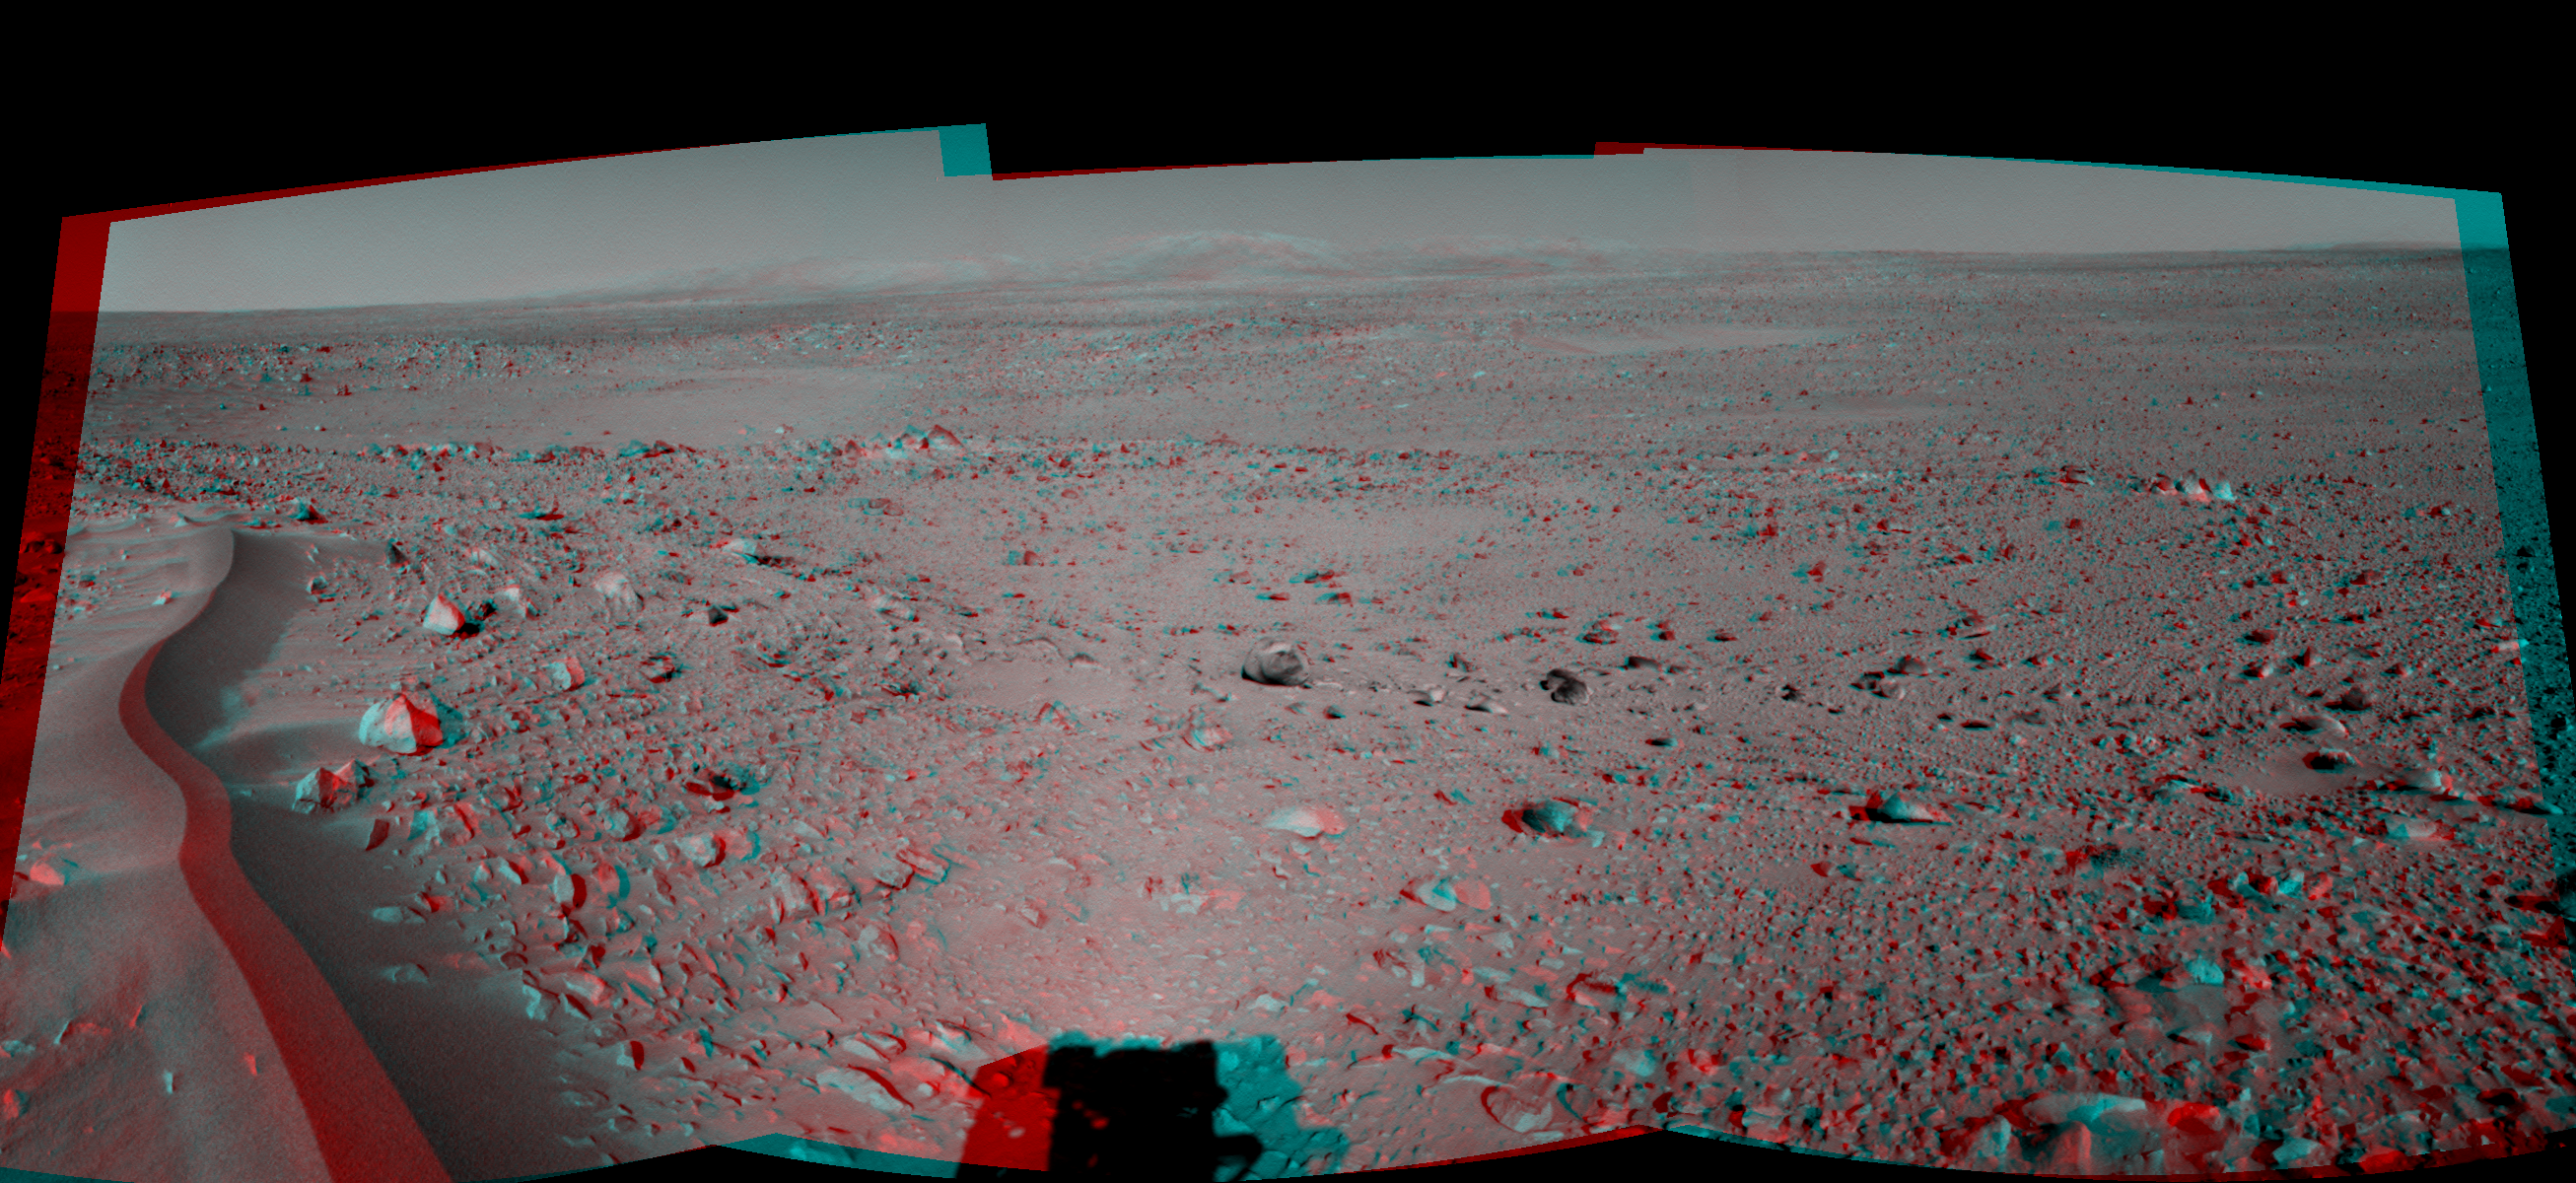

Lahontan Crater Looms (3-D)

This 120-degree three dimensional anaglyph view was created from three navigation camera images that NASA’s Mars Exploration Rover Spirit acquired on sol 120 (May 5, 2004). The image highlights a crater approximately 70 meters (230 feet) in diameter that scientists have informally named “Lahontan.” This image also reveals a wind-ripple feature in the foreground and a distant look at the Columbia Hills on the Horizon, Spirit’s planned final destination.

See PIA06023 for left eye view and PIA06024 for right eye view of this 3-D cylindrical-perspective projection.

Credit: NASA/JPL